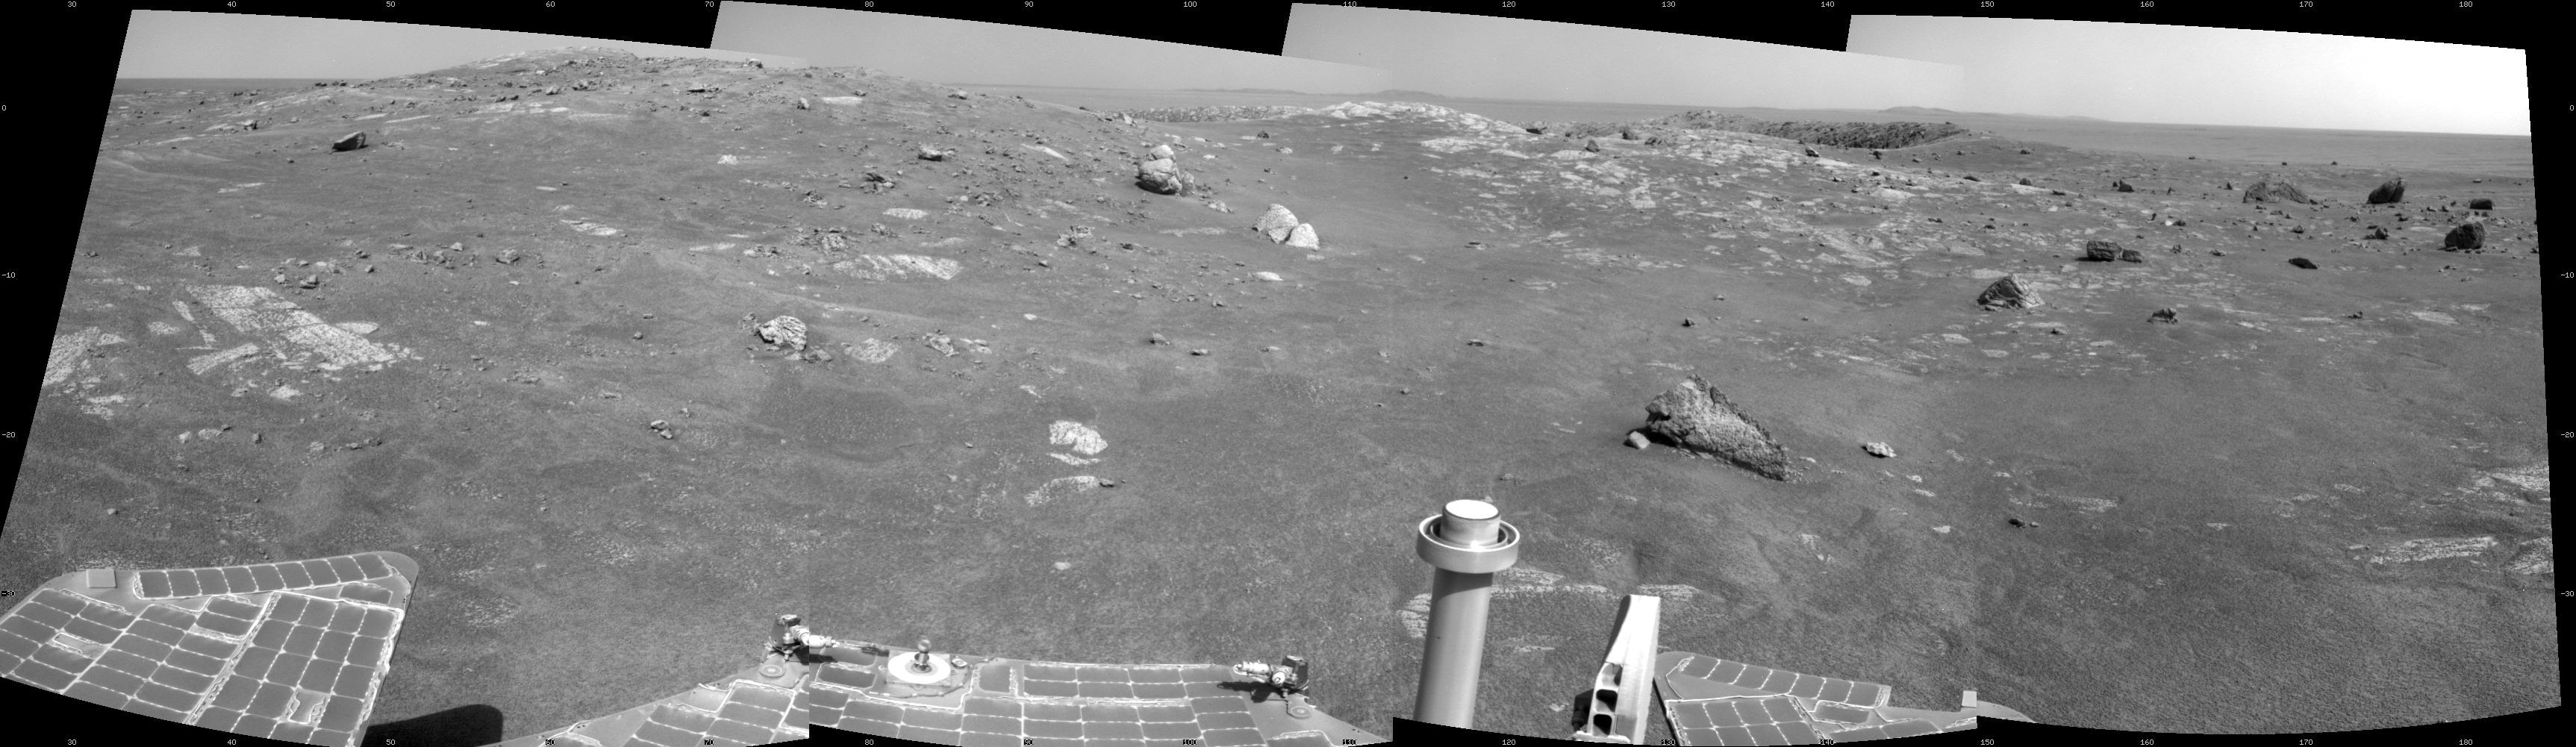

Opportunity’s View of Santa Maria Crater, Sol 2450

NASA’s Mars Exploration Rover Opportunity used its navigation camera to record this view of Santa Maria crater at the end of a drive during the 2,450th Martian day, or sol, of the rover’s work on Mars (Dec. 15, 2010). The drive brought Opportunity to the western edge of this crater, and this view is eastward across the crater.

Santa Maria crater is about 90 meters (295 feet) in diameter. The rover team plans to spend a few weeks investigating this crater before resuming Opportunity’s long-term trek toward Endurance Crater.

Credit: NASA/JPL-Caltech